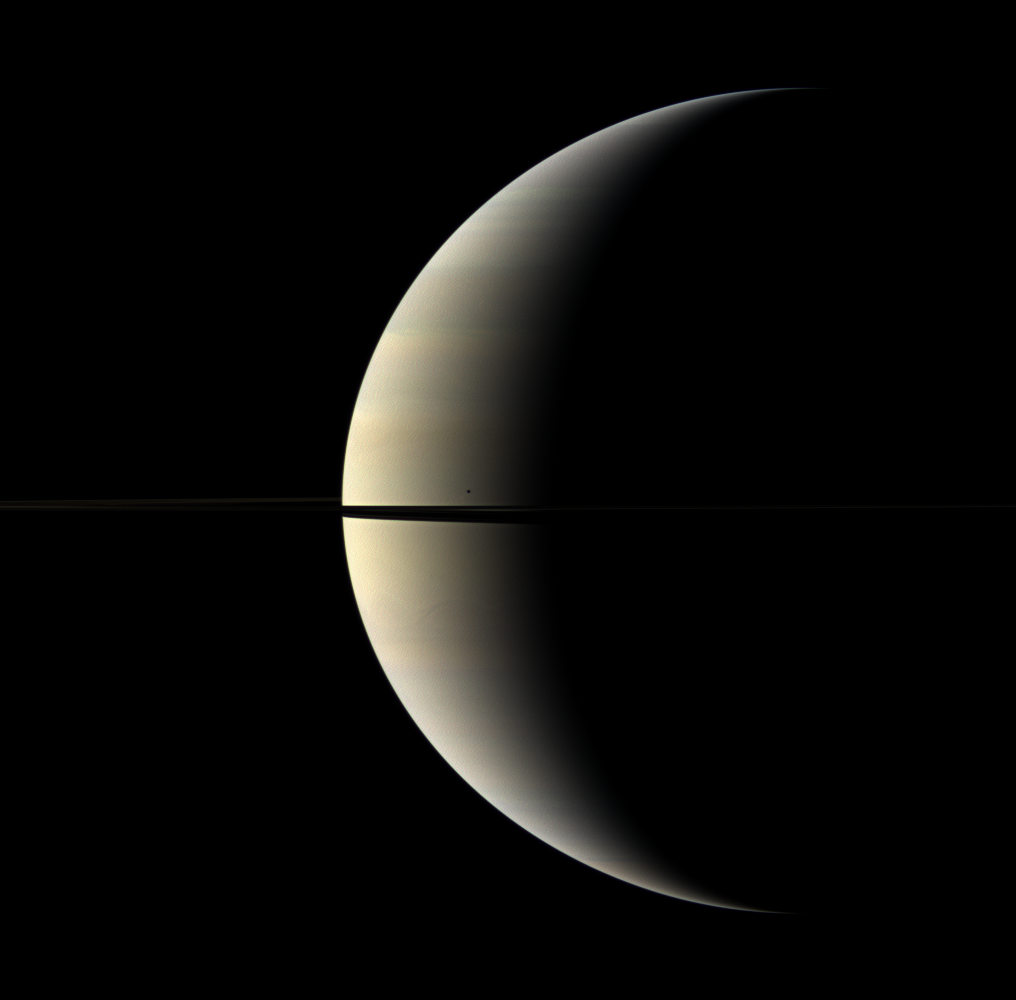

Blemished by Mimas

A pastel crescent of Saturn is interrupted by the moon Mimas and the rings in this color image.

Mimas (396 kilometers, or 246 miles across) appears as a dark speck just above the rings. This view looks toward the northern, sunlit side of the rings from just above the ringplane.

Images taken using red, green and blue spectral filters were combined to create this natural color view. The images were obtained with the Cassini spacecraft wide-angle camera on Oct. 27, 2009 at a distance of approximately 2.2 million kilometers (1.4 million miles) from Saturn. Image scale is 129 kilometers (80 miles) per pixel.

The Cassini-Huygens mission is a cooperative project of NASA, the European Space Agency and the Italian Space Agency. The Jet Propulsion Laboratory, a division of the California Institute of Technology in Pasadena, manages the mission for NASA’s Science Mission Directorate, Washington, D.C. The Cassini orbiter and its two onboard cameras were designed, developed and assembled at JPL. The imaging operations center is based at the Space Science Institute in Boulder, Colo.

Credit: NASA/JPL/Space Science Institute